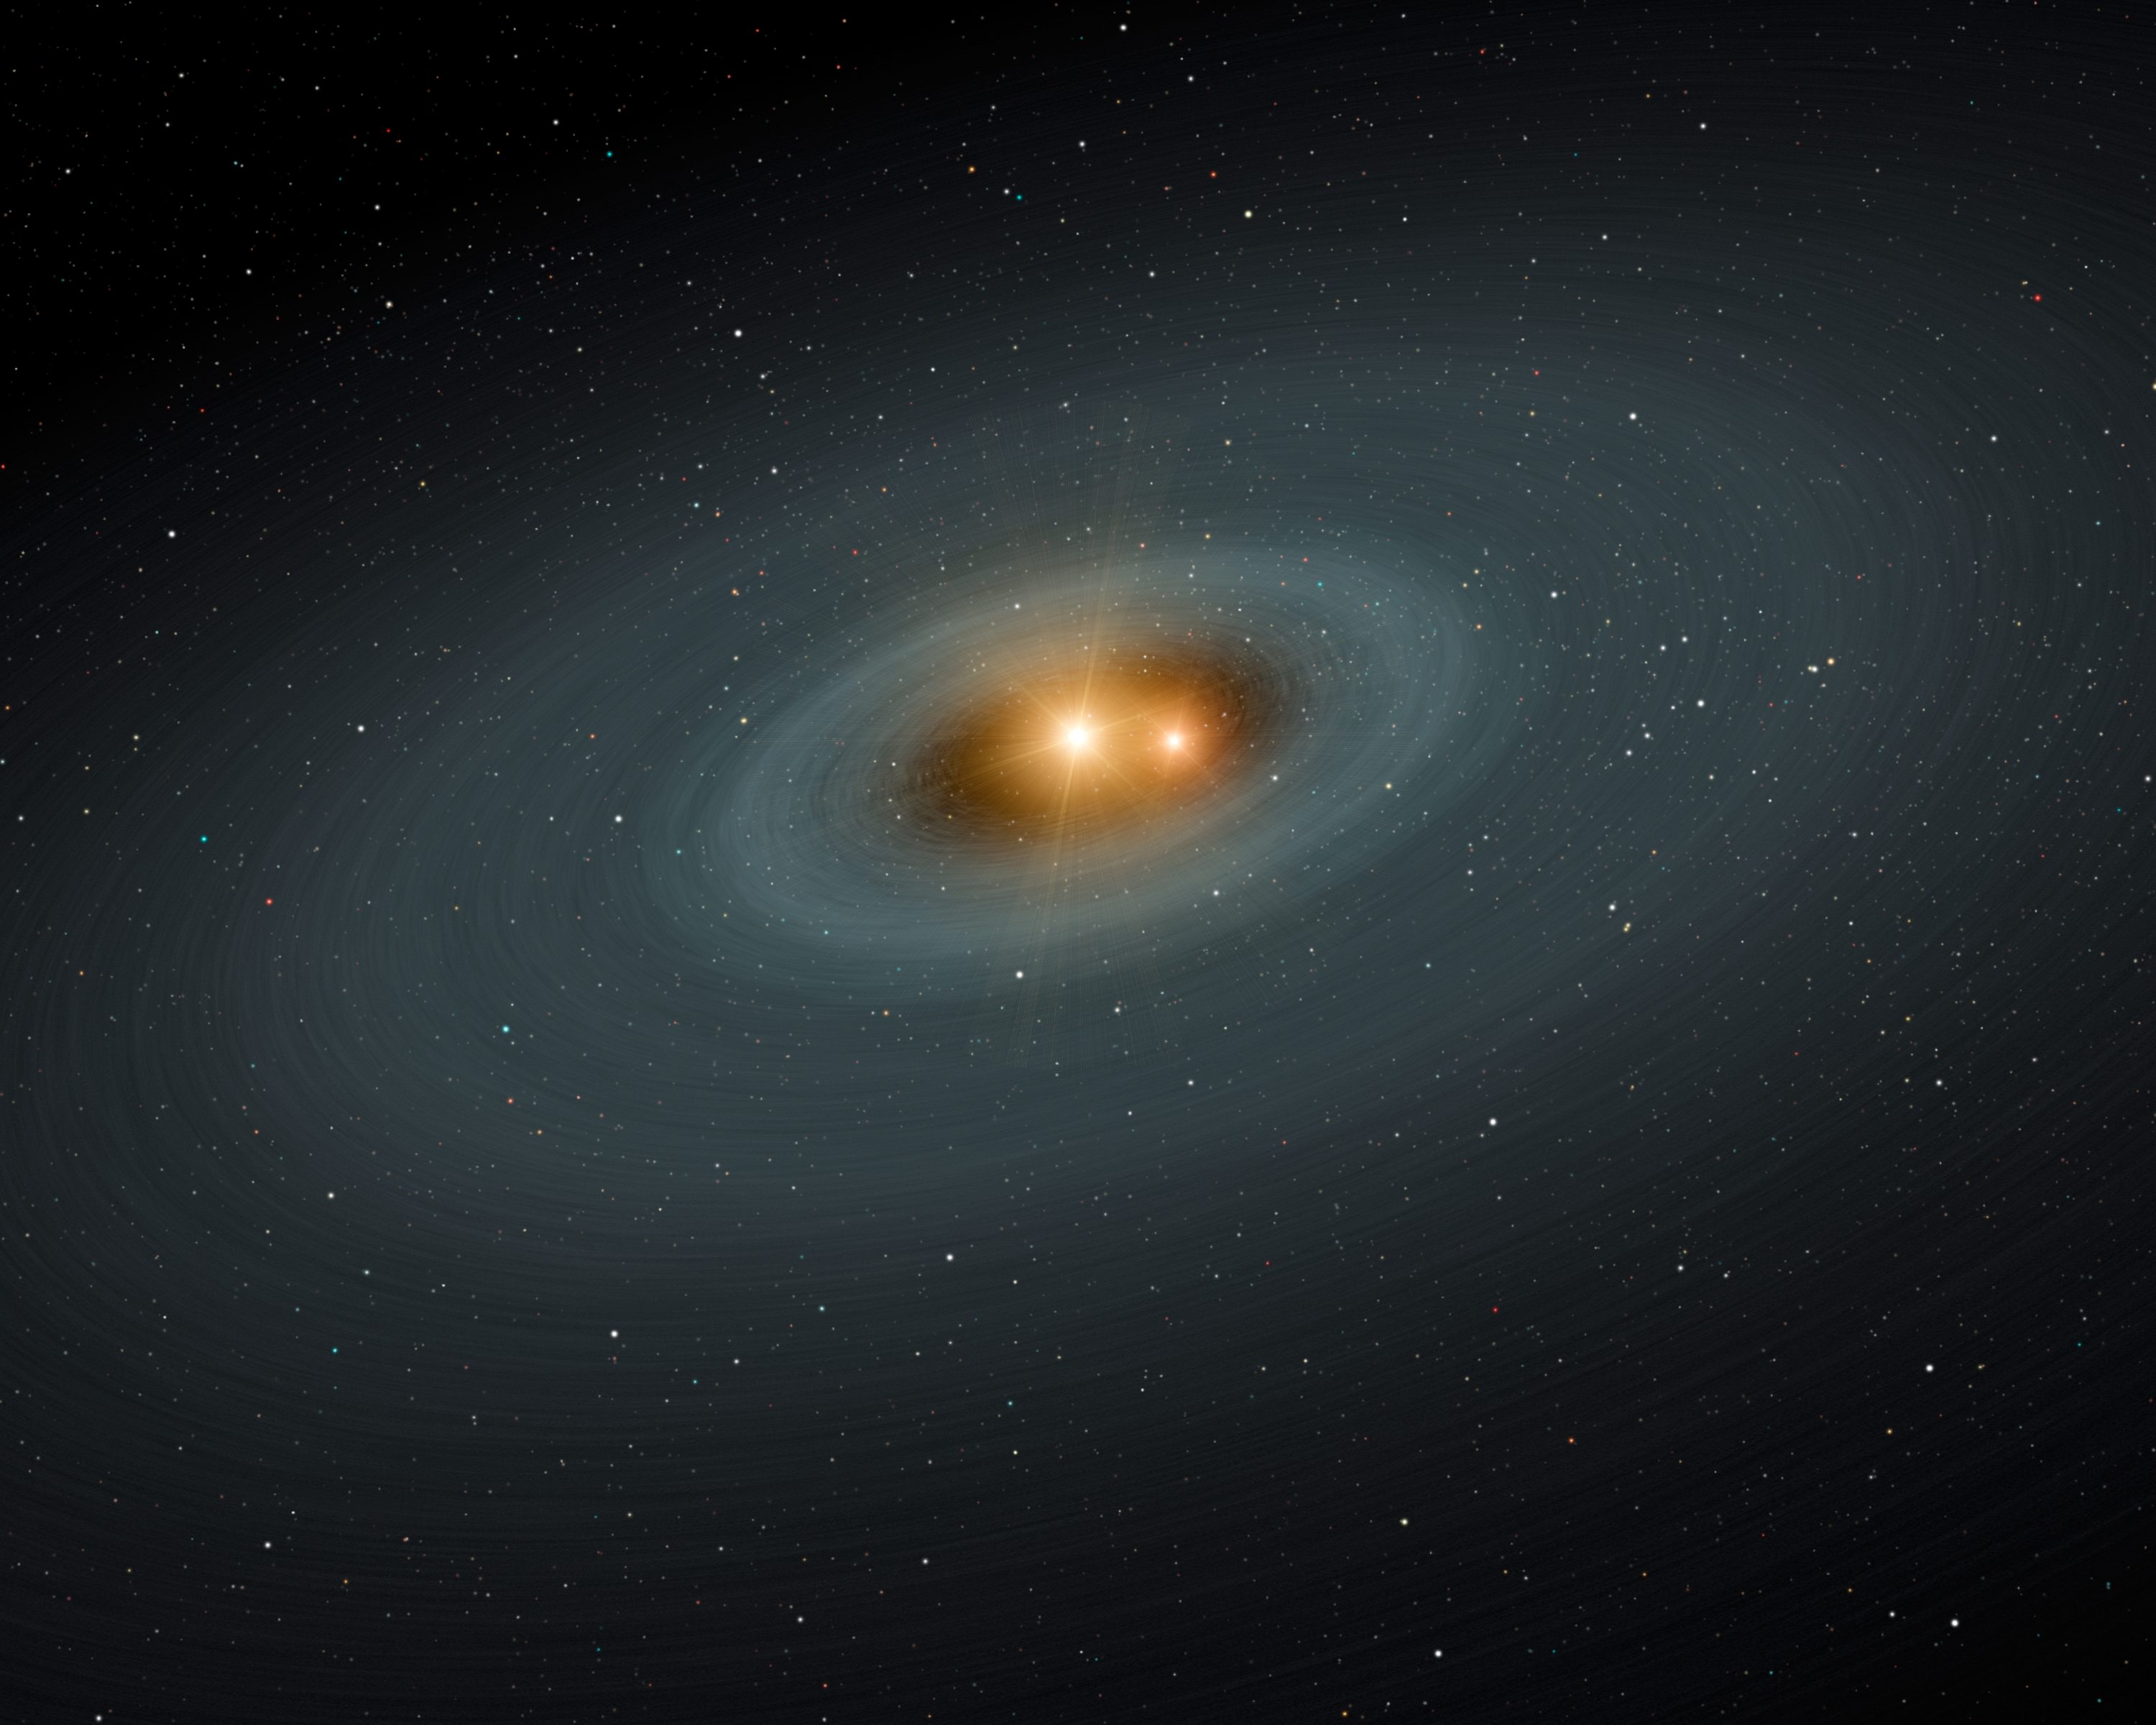

Circle of Planetary Ashes

This artist's concept illustrates a tight pair of stars and a surrounding disk of dust -- most likely the shattered remains of planetary smashups. Using NASA's Spitzer Space Telescope, the scientists found dusty evidence for such collisions around three sets of stellar twins (a class of stars called RS Canum Venaticorum's or RS CVns for short). The stars, which are similar to our sun in mass and age, orbit very closely around each other. They are separated by just two percent of the Earth-sun distance. As time goes by, the stars get closer and closer, and this causes the gravitational harmony in the systems to go out of whack. Comets and any planets orbiting around the stars could jostle about and collide.

Credit: NASA/JPL-Caltech/R. Hurt (SSC)